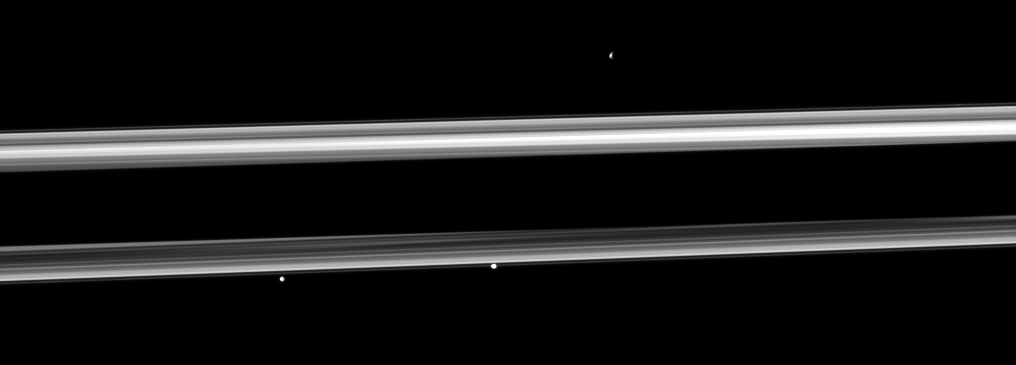

Tiny Trio

Three of Saturn’s small moons straddle the rings in this image. From left to right are Pandora, Prometheus and, near the top right, Epimetheus.

Pandora (81 kilometers, or 50 miles across) and Prometheus (86 kilometers, or 53 miles across) are closest to Cassini. Epimetheus (113 kilometers, or 70 miles across) is on the far side of the rings.

This view looks toward the northern, sunlit side of the rings from just above the ringplane. The shadow of Saturn is cast upon the rings, darkening the middle of the image from left to right.

The image was taken in visible light with the Cassini spacecraft narrow-angle camera on Nov. 27, 2009. The view was acquired at a distance of approximately 2.4 million kilometers (1.5 million miles) from Epimetheus and 2.2 million kilometers (1.4 million miles) from Prometheus and Pandora. Image scale is 14 kilometers (9 miles) per pixel on Epimetheus and 13 kilometers (8 miles) per pixel on Prometheus and Pandora.

The Cassini-Huygens mission is a cooperative project of NASA, the European Space Agency and the Italian Space Agency. The Jet Propulsion Laboratory, a division of the California Institute of Technology in Pasadena, manages the mission for NASA’s Science Mission Directorate, Washington, D.C. The Cassini orbiter and its two onboard cameras were designed, developed and assembled at JPL. The imaging operations center is based at the Space Science Institute in Boulder, Colo.

Credit: NASA/JPL/Space Science Institute